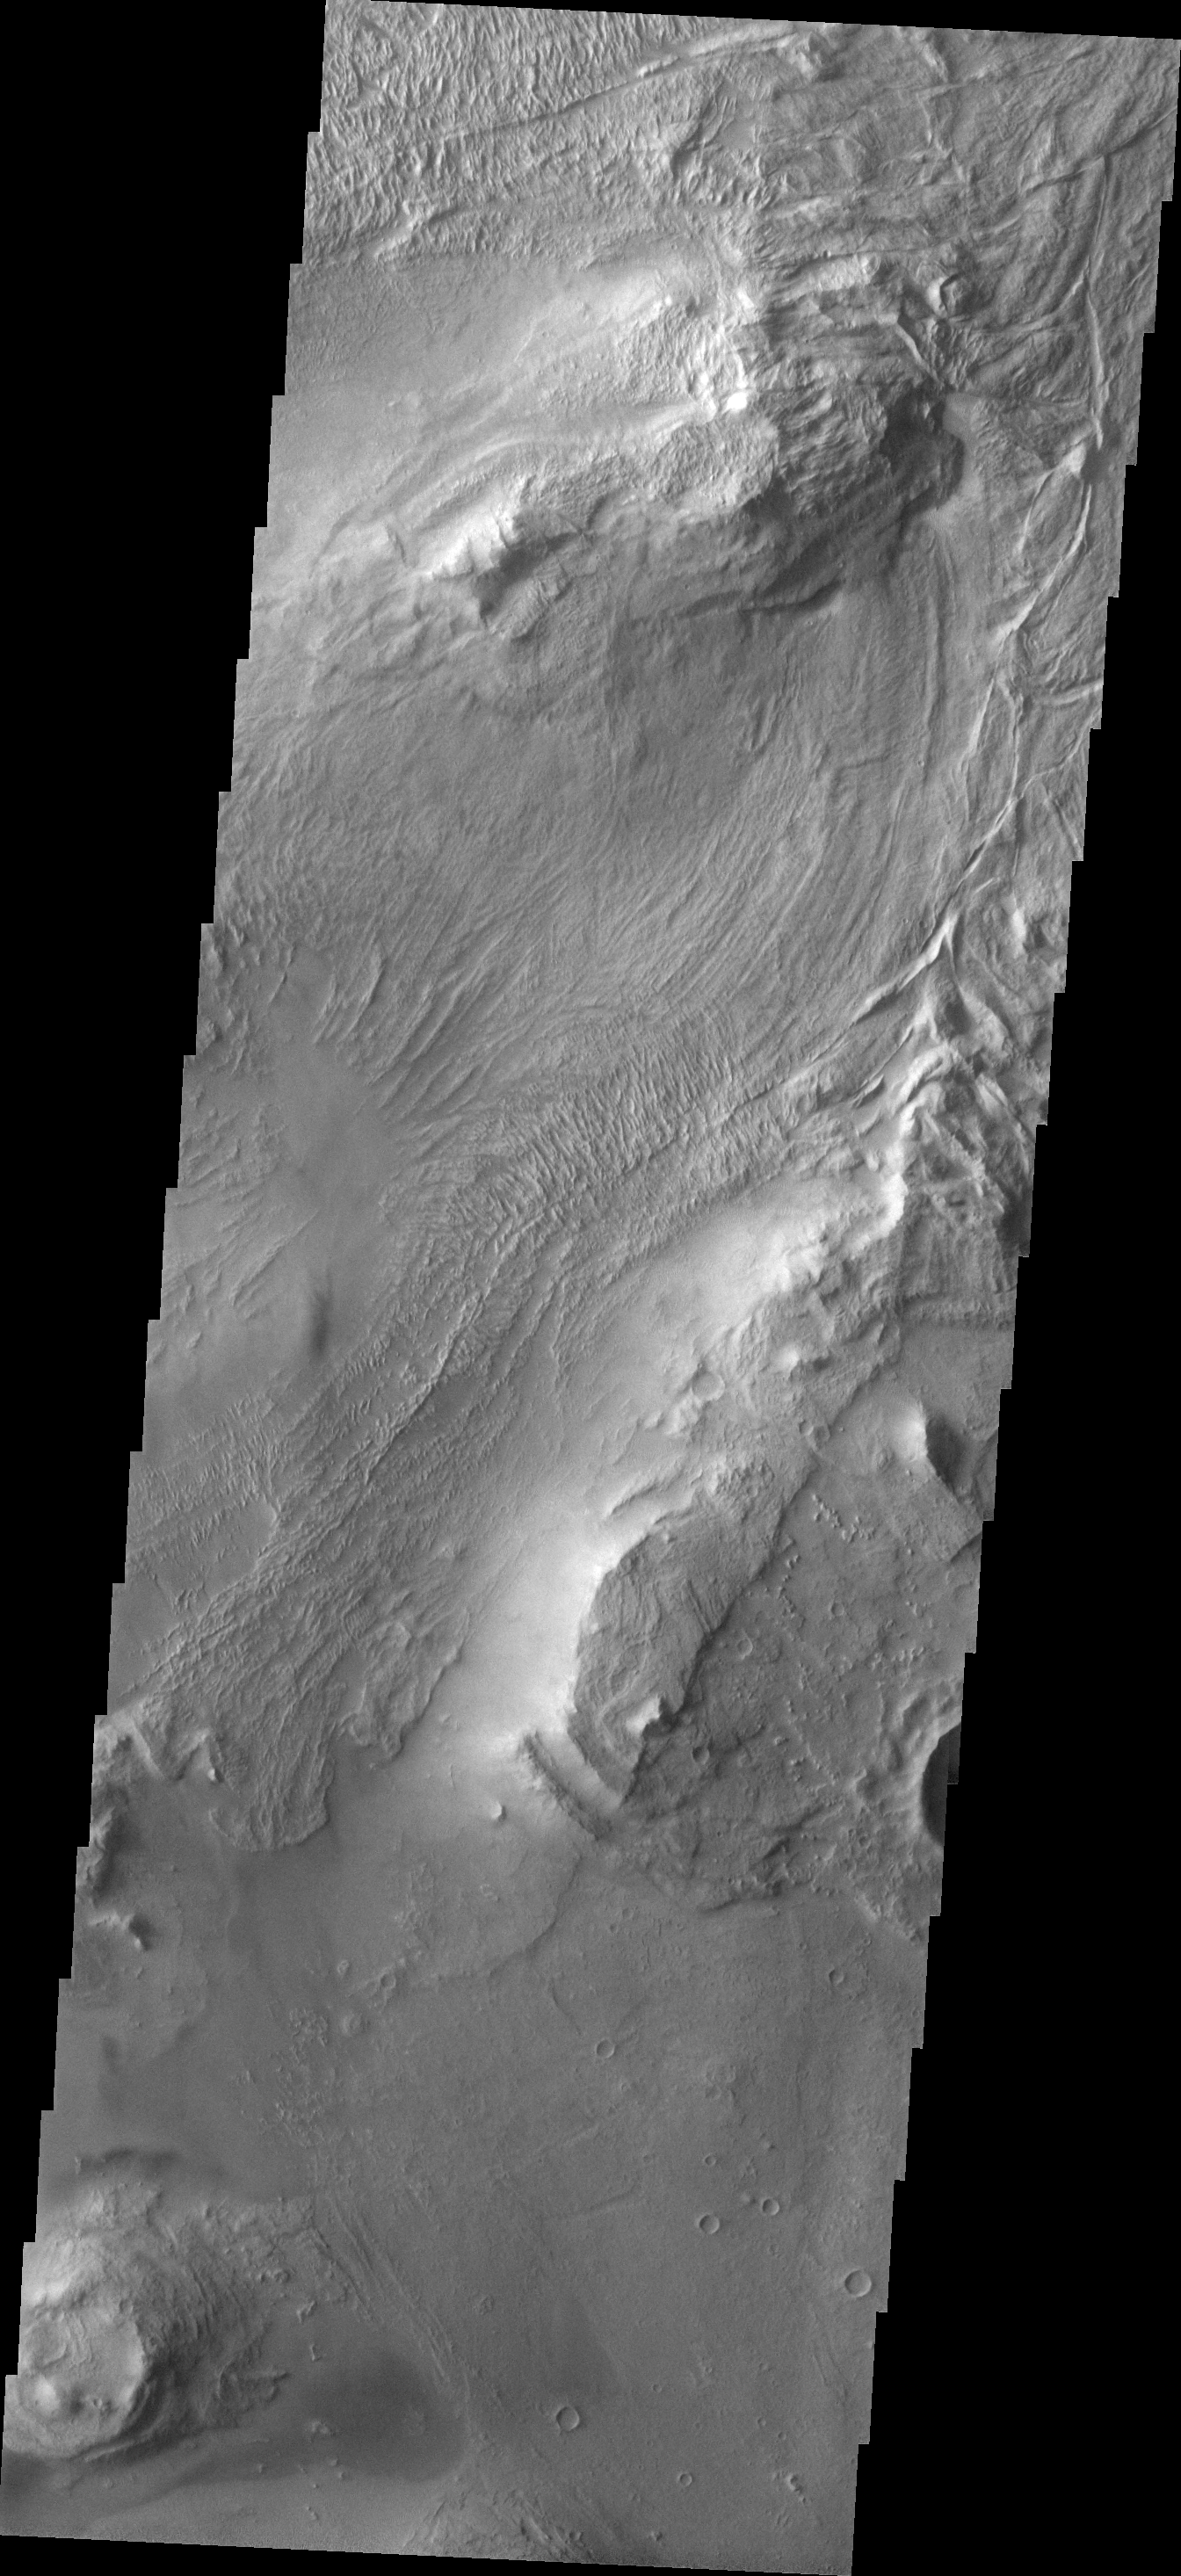

Investigating Mars: Melas Chasma

Melas Chasma is part of the largest canyon system on Mars, Valles Marineris. At only 563 km long (349 miles) it is not the longest canyon, but it is the widest. Located in the center of Valles Marineris, it has depths up to 9 km below the surrounding plains, and is the location of many large landslide deposits, as will as layered materials and sand dunes. There is evidence of both water and wind action as modes of formation for many of the interior deposits. Today’s image covers part of the floor of the canyon. At the top of the image is one of the many hills found on the floor in this region. The linear grooved surface is part of a landslide deposit. Melas Chasma has many large landslide regions. Landslide deposits often have grooved surfaces with the grooves parallel to the direction of movement as the slide occurred. The ends of the landslide typically have a lobate edge, and will flow around large preexisting landforms.

The Odyssey spacecraft has spent over 15 years in orbit around Mars, circling the planet more than 69000 times. It holds the record for longest working spacecraft at Mars. THEMIS, the IR/VIS camera system, has collected data for the entire mission and provides images covering all seasons and lighting conditions. Over the years many features of interest have received repeated imaging, building up a suite of images covering the entire feature. From the deepest chasma to the tallest volcano, individual dunes inside craters and dune fields that encircle the north pole, channels carved by water and lava, and a variety of other feature, THEMIS has imaged them all. For the next several months the image of the day will focus on the Tharsis volcanoes, the various chasmata of Valles Marineris, and the major dunes fields. We hope you enjoy these images!

Credit: NASA/JPL-Caltech/ASU